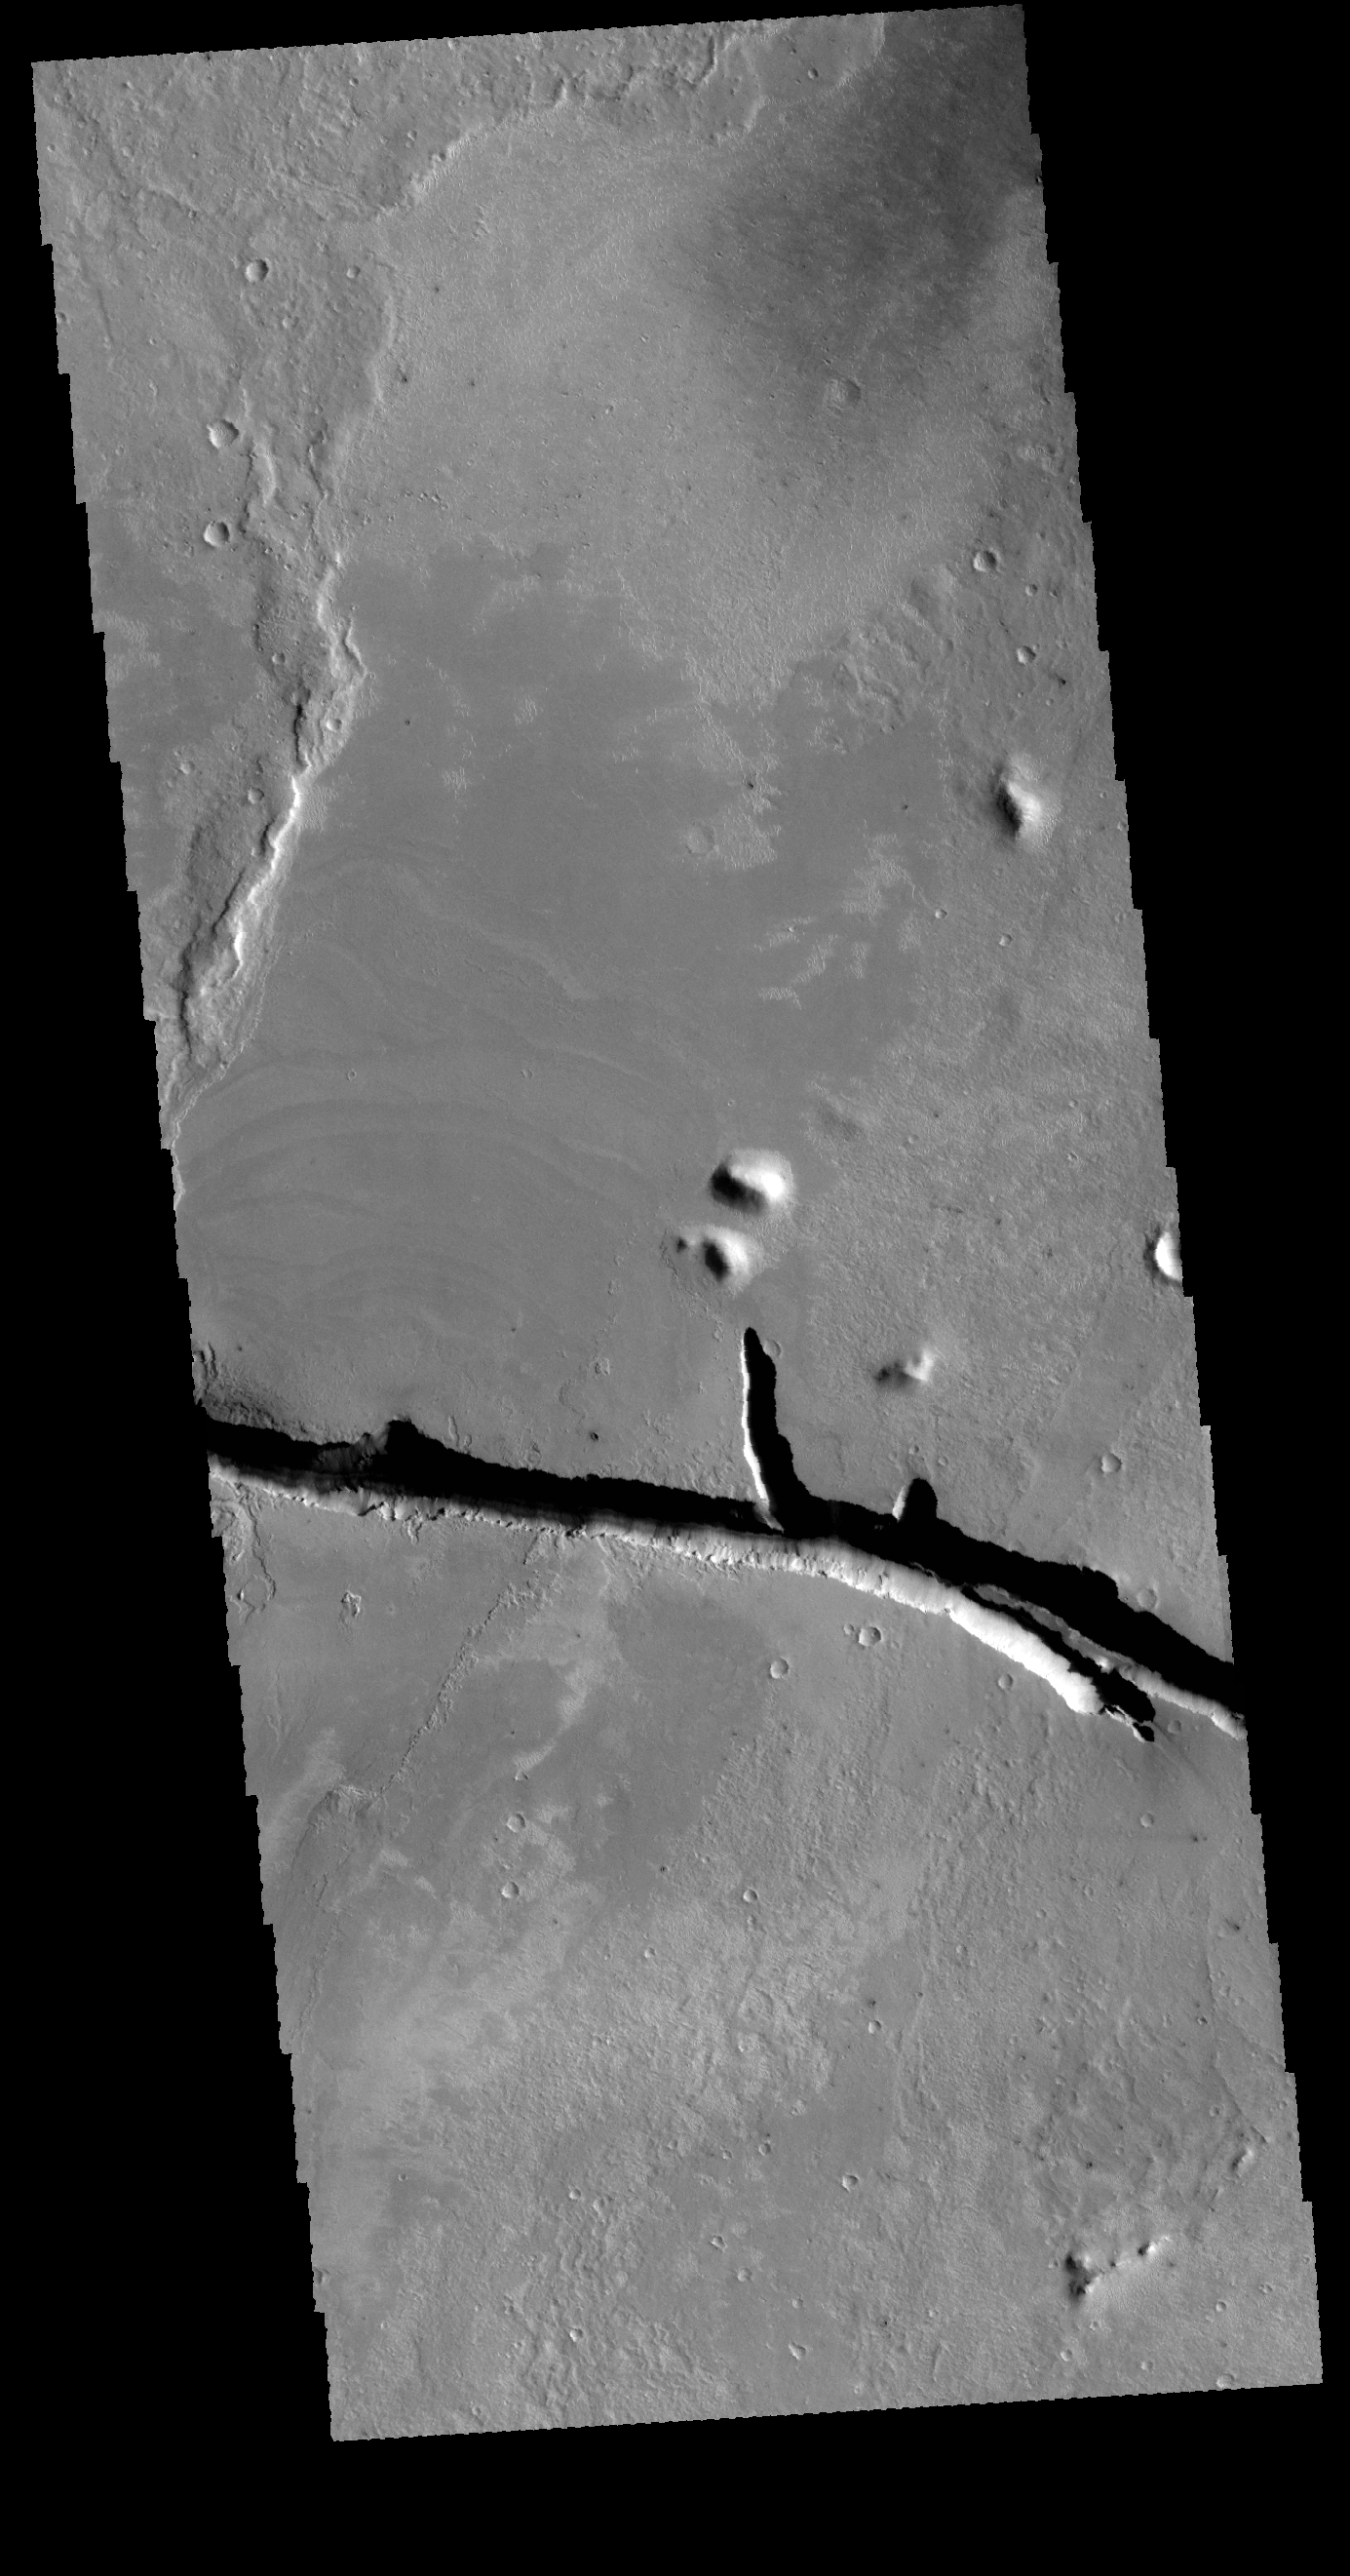

Cerberus Fossae

Today’s VIS image shows a portion of Cerberus Fossae. The fossae are linear depressions, called graben, created by tectonic activity.

Credit: NASA/JPL-Caltech/ASU